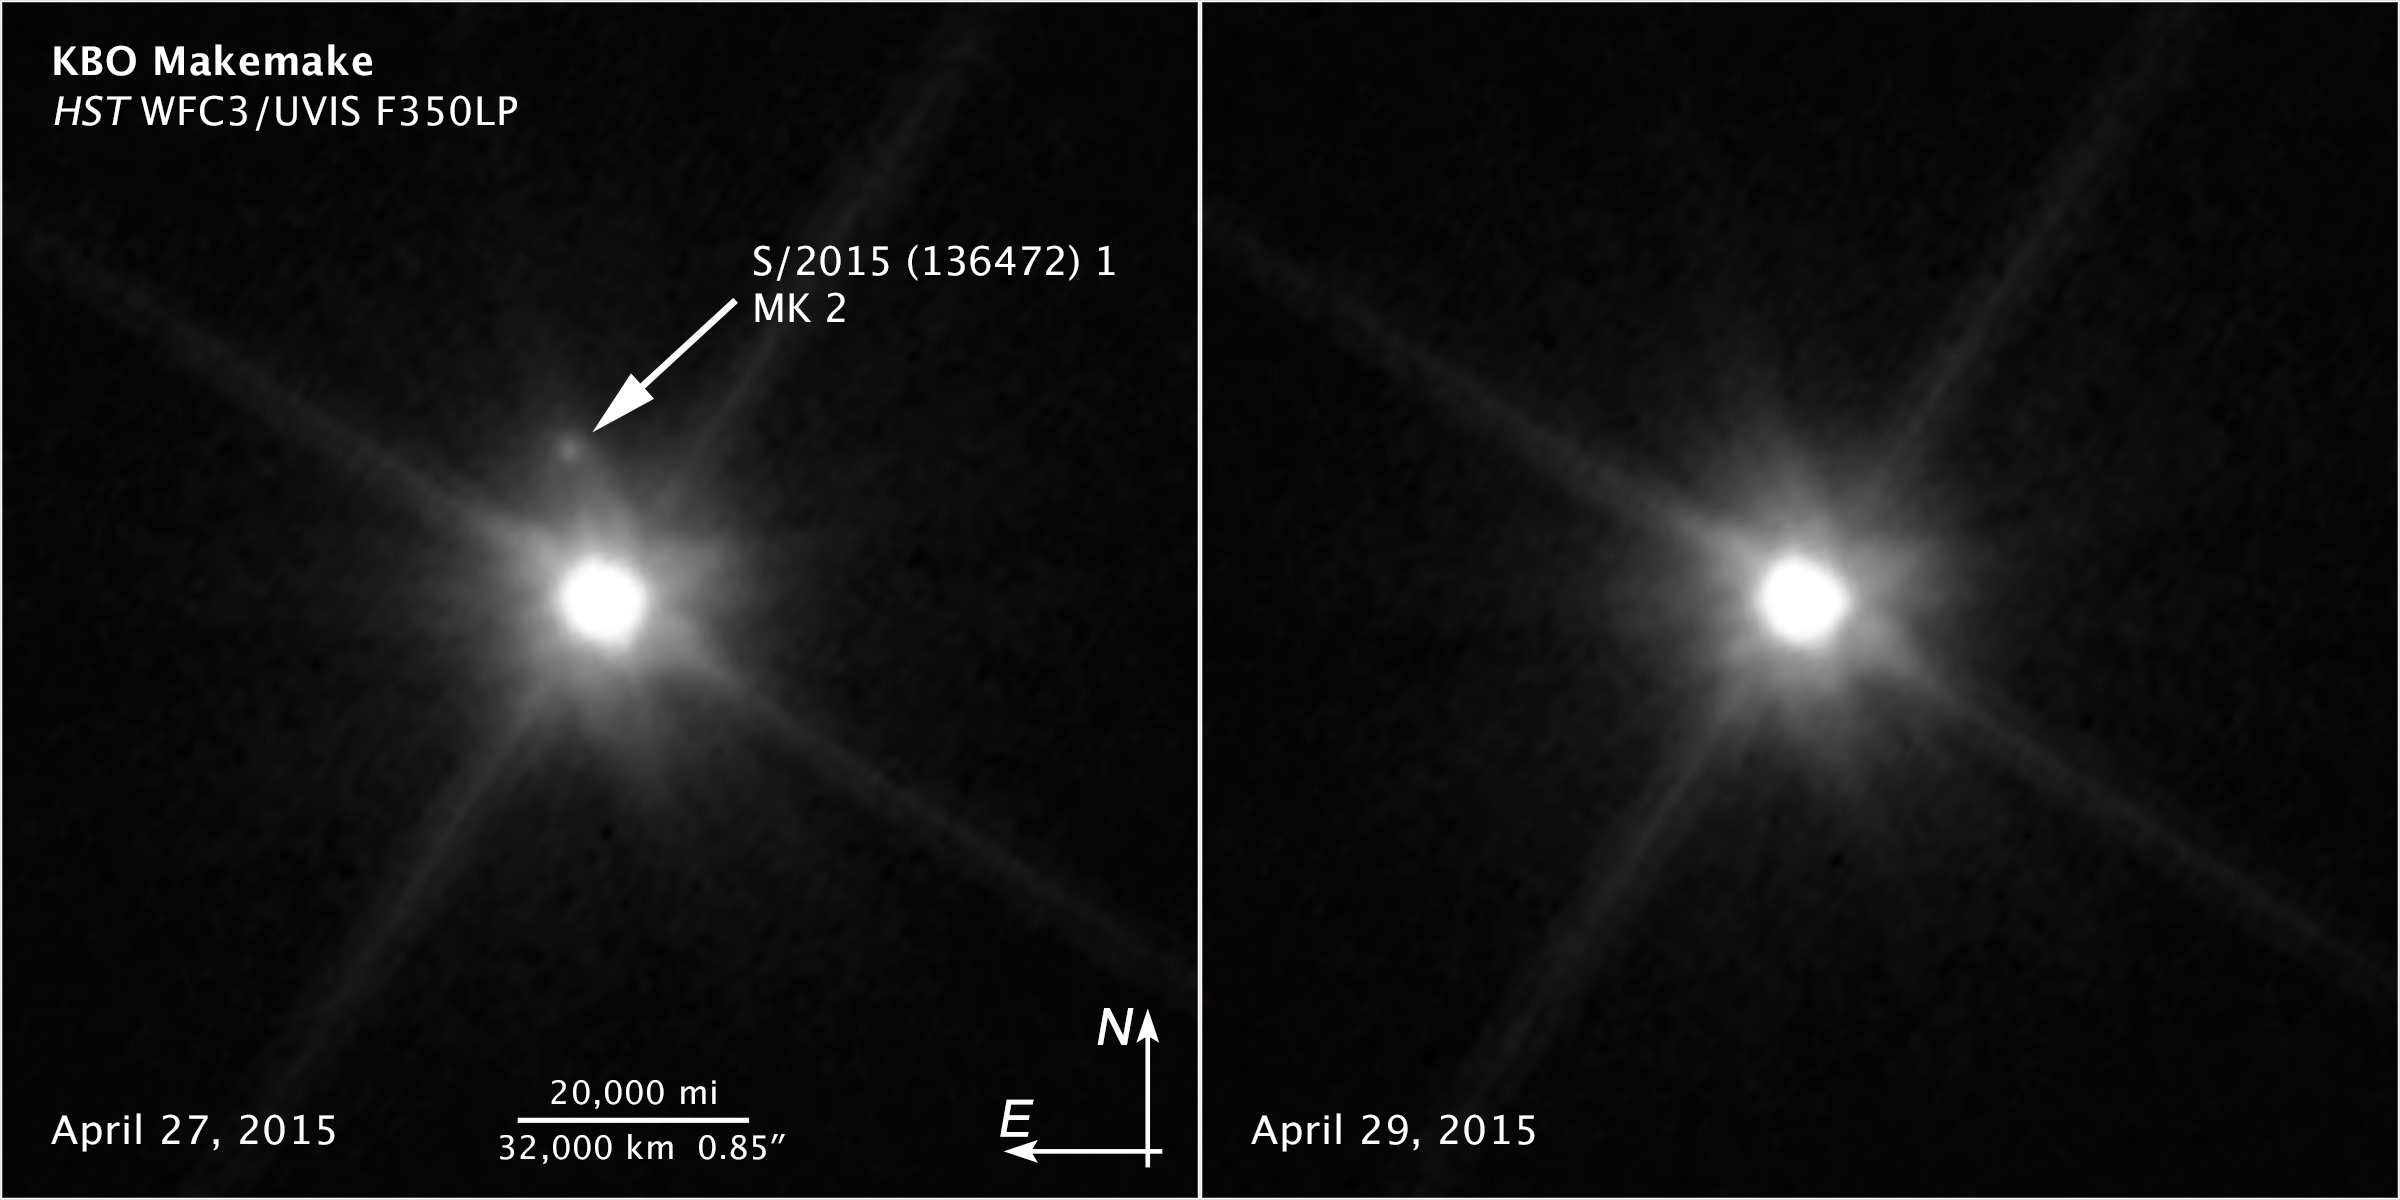

Compass and Scale Image for Makemake

Object Name: Makemake, Dwarf Planet (136472), and its Moon S/2015 (136472) 1, MK 2
Object Description: Kuiper Belt Object, Dwarf Planet (136472) Makemake (870 miles in diameter) and moon S/2015 (136472) 1, MK 2 (100 miles in diameter)
Instrument: HST/WFC3
Filters: F350LP
Exposure Time: 4,350 seconds

Compass and Scale Compass and Scale An astronomical image with a scale that shows how large an object is on the sky, a compass that shows how the object is oriented on the sky, and the filters with which the image was made.

Credit: NASA, ESA, and Z. Levay (STScI); Acknowledgment: NASA, ESA, and A. Parker (Southwest Research Institute)